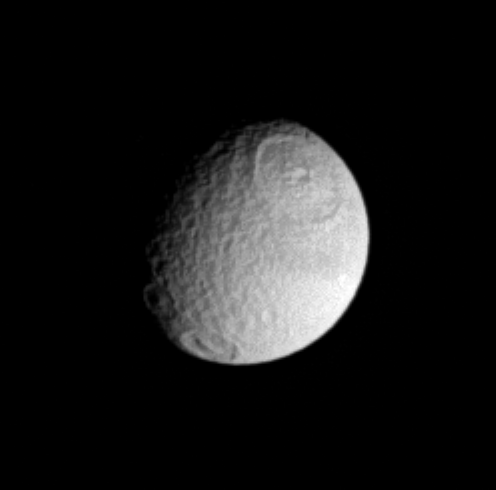

Big Bangs on Tethys

Cassini offers up this nice view of the craters Odysseus (at the top) and Melanthius (at the bottom) on Saturn’s moon Tethys. Melanthius appears to have an elongated mountain range, rather than a single central peak, at its center.

This is the trailing hemisphere of Tethys, being centered on terrain at roughly 270 degrees longitude. North on Tethys is up. The diameter of Tethys is 1,071 kilometers (665 miles).

This image was taken with the Cassini spacecraft narrow-angle camera on Sept. 20, 2005, through a filter sensitive to wavelengths of ultraviolet light centered at 338 nanometers. This view was obtained at a distance of approximately 1.4 million kilometers (900,000 miles) from Tethys and at a Sun-Tethys-spacecraft, or phase, angle of 50 degrees. Resolution in the original image was 8 kilometers (5 miles) per pixel. The image has been magnified by a factor of two to aid visibility.

The Cassini-Huygens mission is a cooperative project of NASA, the European Space Agency and the Italian Space Agency. The Jet Propulsion Laboratory, a division of the California Institute of Technology in Pasadena, manages the mission for NASA’s Science Mission Directorate, Washington, D.C. The Cassini orbiter and its two onboard cameras were designed, developed and assembled at JPL. The imaging operations center is based at the Space Science Institute in Boulder, Colo.

Credit: NASA/JPL/Space Science Institute